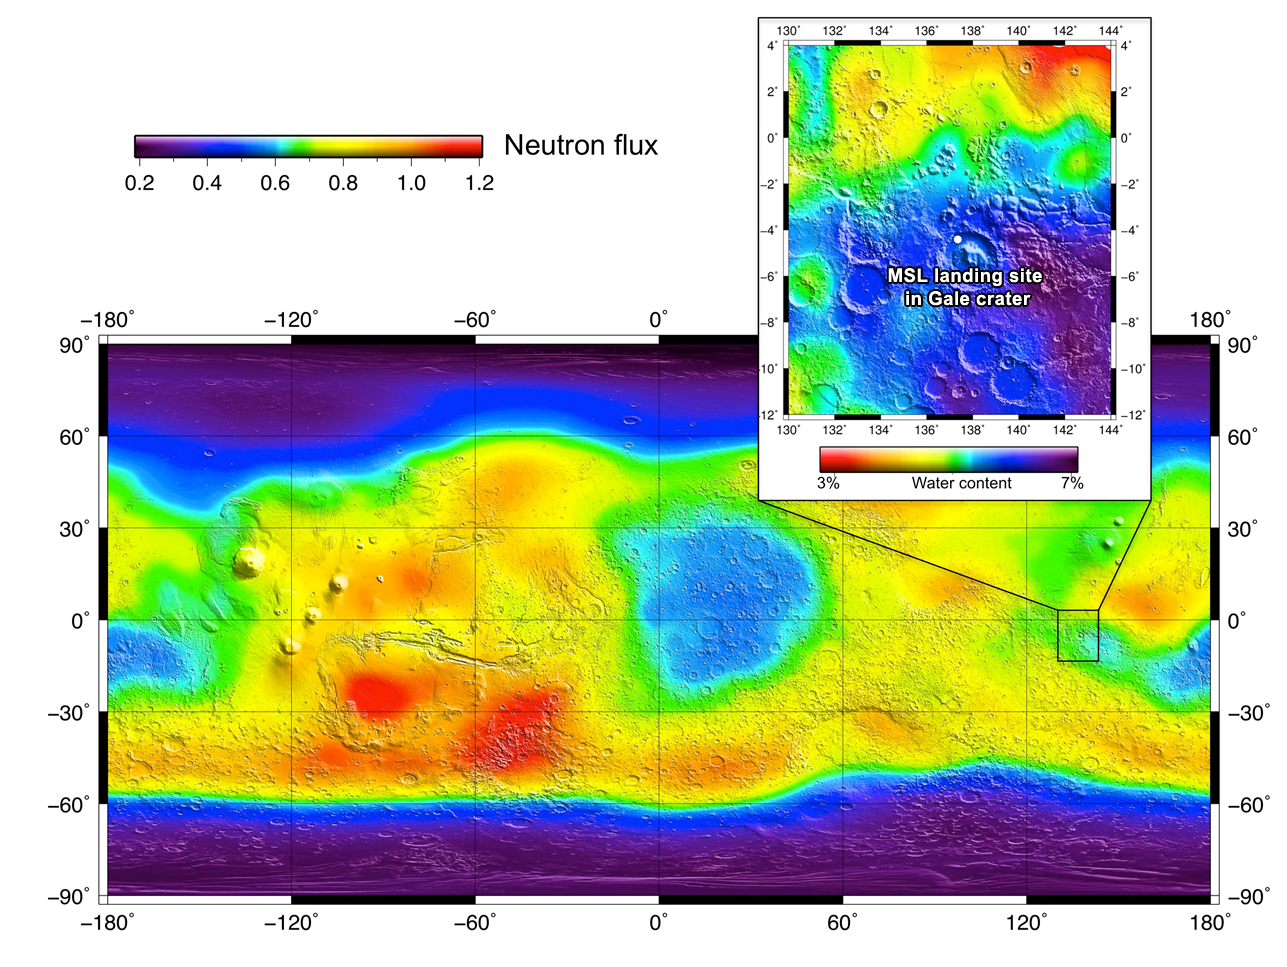

Laying the Groundwork for Curiosity’s DAN

The heritage for investigations with the Dynamic Albedo of Neutrons instrument on NASA’s Curiosity rover comes from NASA’s Odyssey orbiter. The orbiter has performed global mapping of neutrons, showing varying degrees of hydrogen in the Martian soil as indicated on this chart. The hydrogen is an indicator of the presence of water.

Now, Curiosity will continue this research on the ground at Gale Crater. In addition to using neutrons that are produced by galactic cosmic rays, as was the case with Odyssey, the DAN can generate pulses of neutrons on its own. This will contribute to more efficient studies of water-bearing minerals along Curiosity’s path through Gale Crater.

Credit: NASA/JPL-Caltech/Russian Space Research Institute